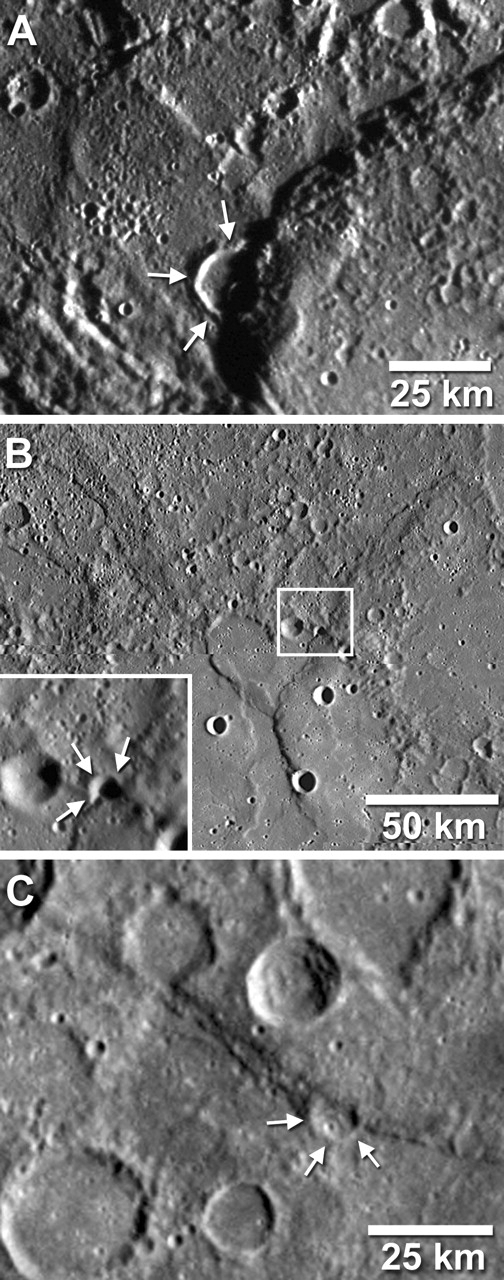

Craters Deformed and Shortened

Numerous examples of craters that have been deformed and shortened by younger faults have been identified on images returned from MESSENGER’s first flyby of Mercury. In three cases shown here (arrows), portions of the floor and rim of a crater were buried when a large block of crust was thrust over the crater during the formation of a prominent fault scarp or cliff. By comparing the estimated size and shape of the original, undeformed crater with the crater’s current geometry, scientists can infer the amount of movement between the two crustal blocks on either side of the fault. This figure was recently published in Science magazine. For each of the three examples of deformed and shortened craters shown here, movement on the faults buried at least a kilometer of the original crater. A: 17-kilometer (11-mile) diameter crater (arrows) shortened by Beagle Rupes. B: 5-kilometer (3-mile) diameter crater deformed near the rim of an older, larger crater, shown enlarged in the box on the lower left. C: 11-kilometer (7-mile) diameter crater (arrows) shortened by a northwest-southeast-trending fault scarp.

These images are from MESSENGER, a NASA Discovery mission to conduct the first orbital study of the innermost planet, Mercury. For information regarding the use of images, see the MESSENGER image use policy.

Credit: NASA/Johns Hopkins University Applied Physics Laboratory/Arizona State University/Carnegie Institution of Washington. Figure 3 from Solomon et al., Science, 321, 59-62, 2008.